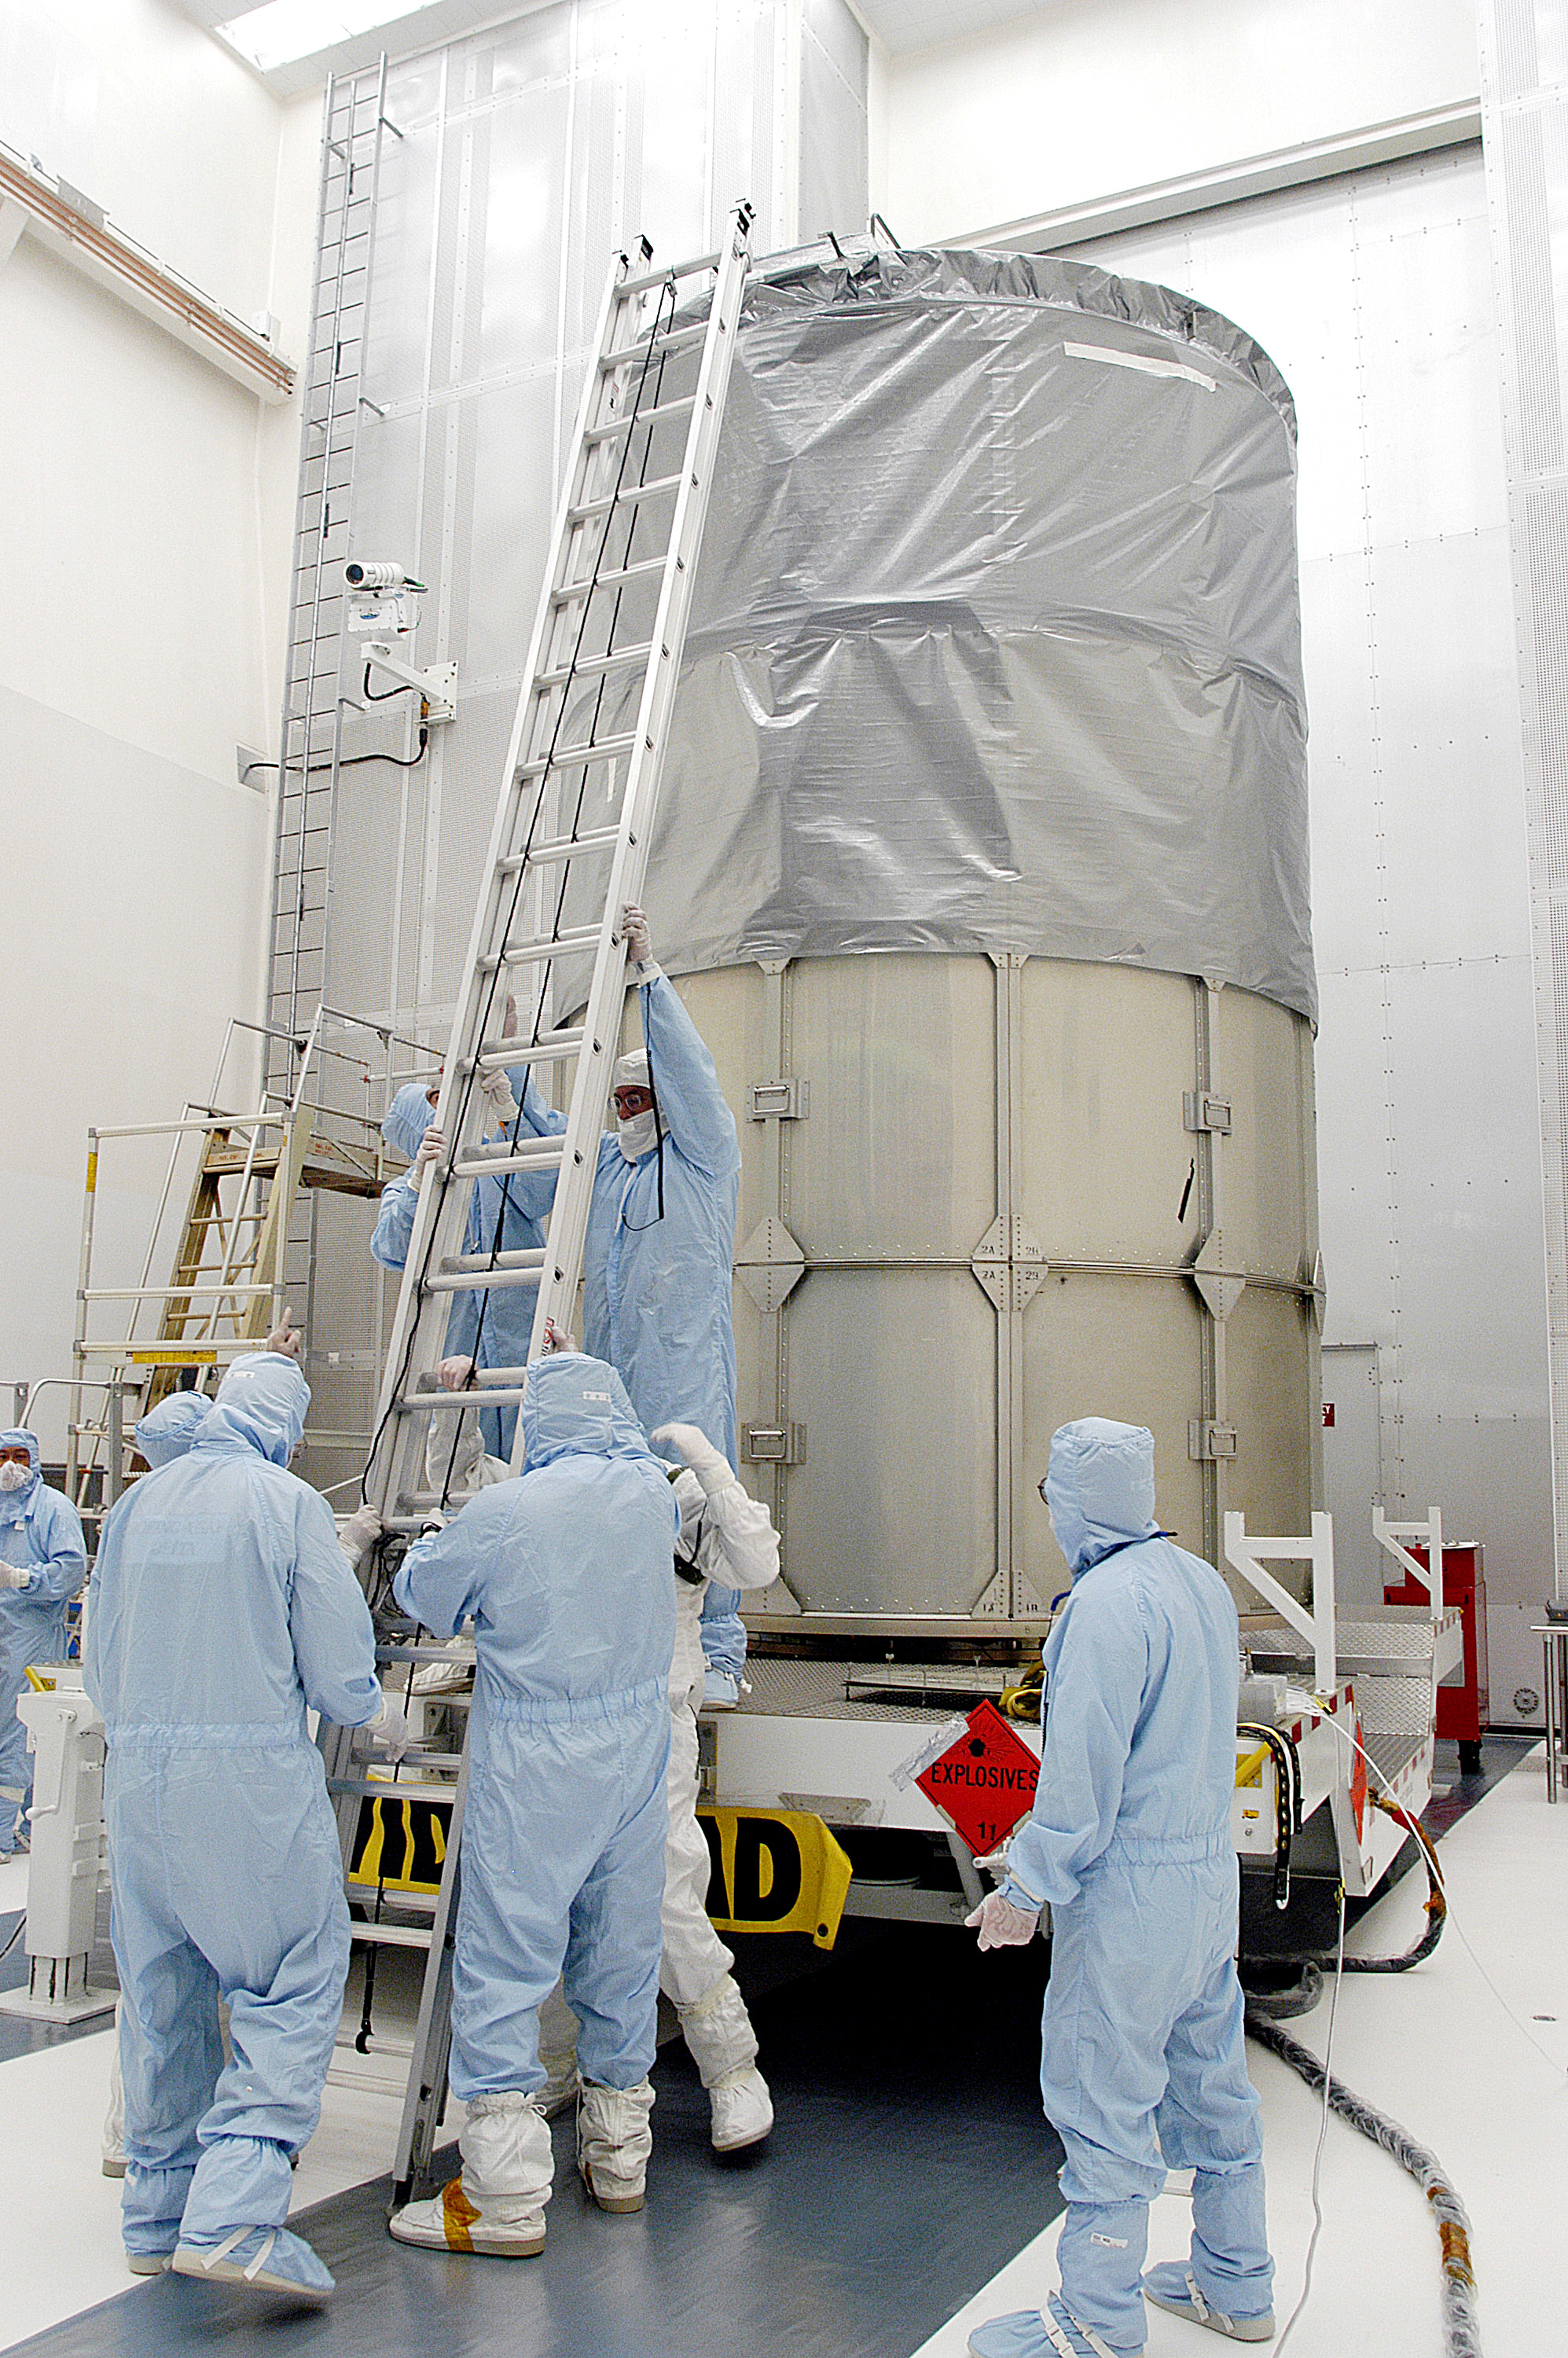

First Launch Attempt

The Spitzer Space Telescope was enclosed in a protective canister, transferred to the top of a Delta II rocket, but not launched due to engineering concerns that delayed the launch. The rocket initially meant to launch Spitzer was then used for a Mars mission, which had a more restricted launch window, and the Spitzer launch was delayed until August 25, 2003.

Credit: NASA/KSC